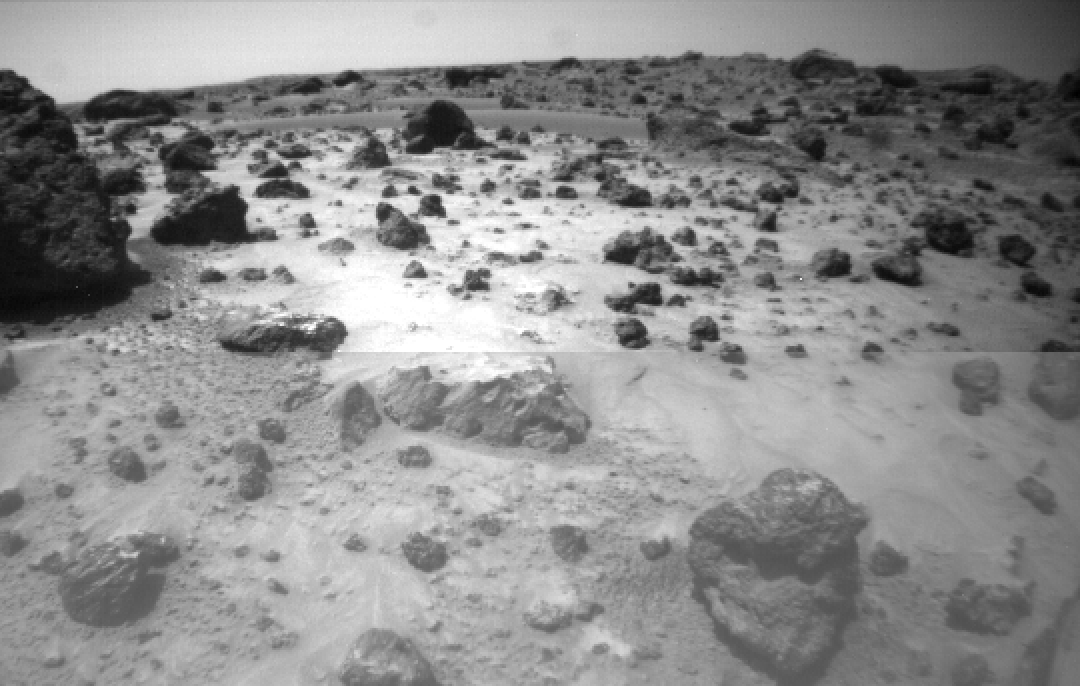

“Pooh Bear” Rock and “Mermaid Dune”

One of the two forward cameras aboard Sojourner imaged this area of Martian terrain on Sol 26. The large rock dubbed “Pooh Bear” is at far left, and stands between four and five inches high. Mermaid Dune is the smooth area stretching horizontally across the top quarter of the image. The Alpha Proton X-Ray Spectrometer (APXS) instrument aboard Sojourner will be deployed on Mermaid Dune, and the rover will later use its cleated wheels to dig into it.

Mars Pathfinder is the second in NASA’s Discovery program of low-cost spacecraft with highly focused science goals. The Jet Propulsion Laboratory, Pasadena, CA, developed and manages and Mars Pathfinder mission for NASA’s Office of Space Science, Washington, D.C. JPL is an operating division of the California Institute of Technology (Caltech). The Imager for Mars Pathfinder (IMP) was developed by the University of Arizona Lunar and Planetary Laboratory under contract to JPL. Peter Smith is the Principal Investigator.

Photojournal note: Sojourner spent 83 days of a planned seven-day mission exploring the Martian terrain, acquiring images, and taking chemical, atmospheric and other measurements. The final data transmission received from Pathfinder was at 10:23 UTC on September 27, 1997. Although mission managers tried to restore full communications during the following five months, the successful mission was terminated on March 10, 1998.

Credit: NASA/JPL/University of Arizona